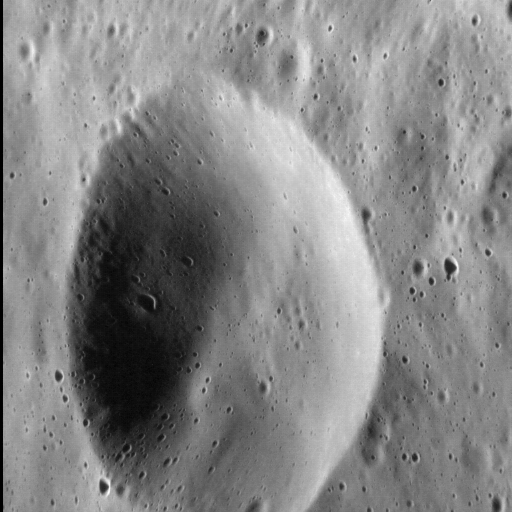

Looking Out the Window

The MESSENGER spacecraft flies over the surface of Mercury at several kilometers per second. Have you ever wondered what it would look like to be there in person, able to look out the window of your spacecraft and survey the landscape below?

If you did, you might see a vista like that in the image above. Here, we see a small, simple crater situated on the eastern rim of the larger Verdi impact basin, which is some 145 km (90 mi.) in diameter. With the Sun shining from the left of our field of view, the north-facing wall of the crater is in shadow. At this altitude, we can see smaller, superposed craters down to about 60 m (about 200 ft.) in diameter. There are also some very subtle striations visible along the large crater’s north-facing wall, which may have formed by the down-slope movement of material after the crater formed.

This image was acquired as a high-resolution targeted observation. Targeted observations are images of a small area on Mercury’s surface at resolutions much higher than the 200-meter/pixel morphology base map. It is not possible to cover all of Mercury’s surface at this high resolution, but typically several areas of high scientific interest are imaged in this mode each week.

Date acquired: October 05, 2014
Image Mission Elapsed Time (MET): 54856392
Image ID: 7190091
Instrument: Narrow Angle Camera (NAC) of the Mercury Dual Imaging System (MDIS)
Center Latitude: 64.4°
Center Longitude: 194.4° E
Resolution: 27 meters/pixel
Scale: The crater in this image is 13 km (8 mi.) in diameter
Incidence Angle: 64.5°
Emission Angle: 51.9°
Phase Angle: 116.4°
North is to the right in this image.

The MESSENGER spacecraft is the first ever to orbit the planet Mercury, and the spacecraft’s seven scientific instruments and radio science investigation are unraveling the history and evolution of the Solar System’s innermost planet. During the first two years of orbital operations, MESSENGER acquired over 150,000 images and extensive other data sets. MESSENGER is capable of continuing orbital operations until early 2015.

For information regarding the use of images, see the MESSENGER image use policy.

Credit: NASA/Johns Hopkins University Applied Physics Laboratory/Carnegie Institution of Washington